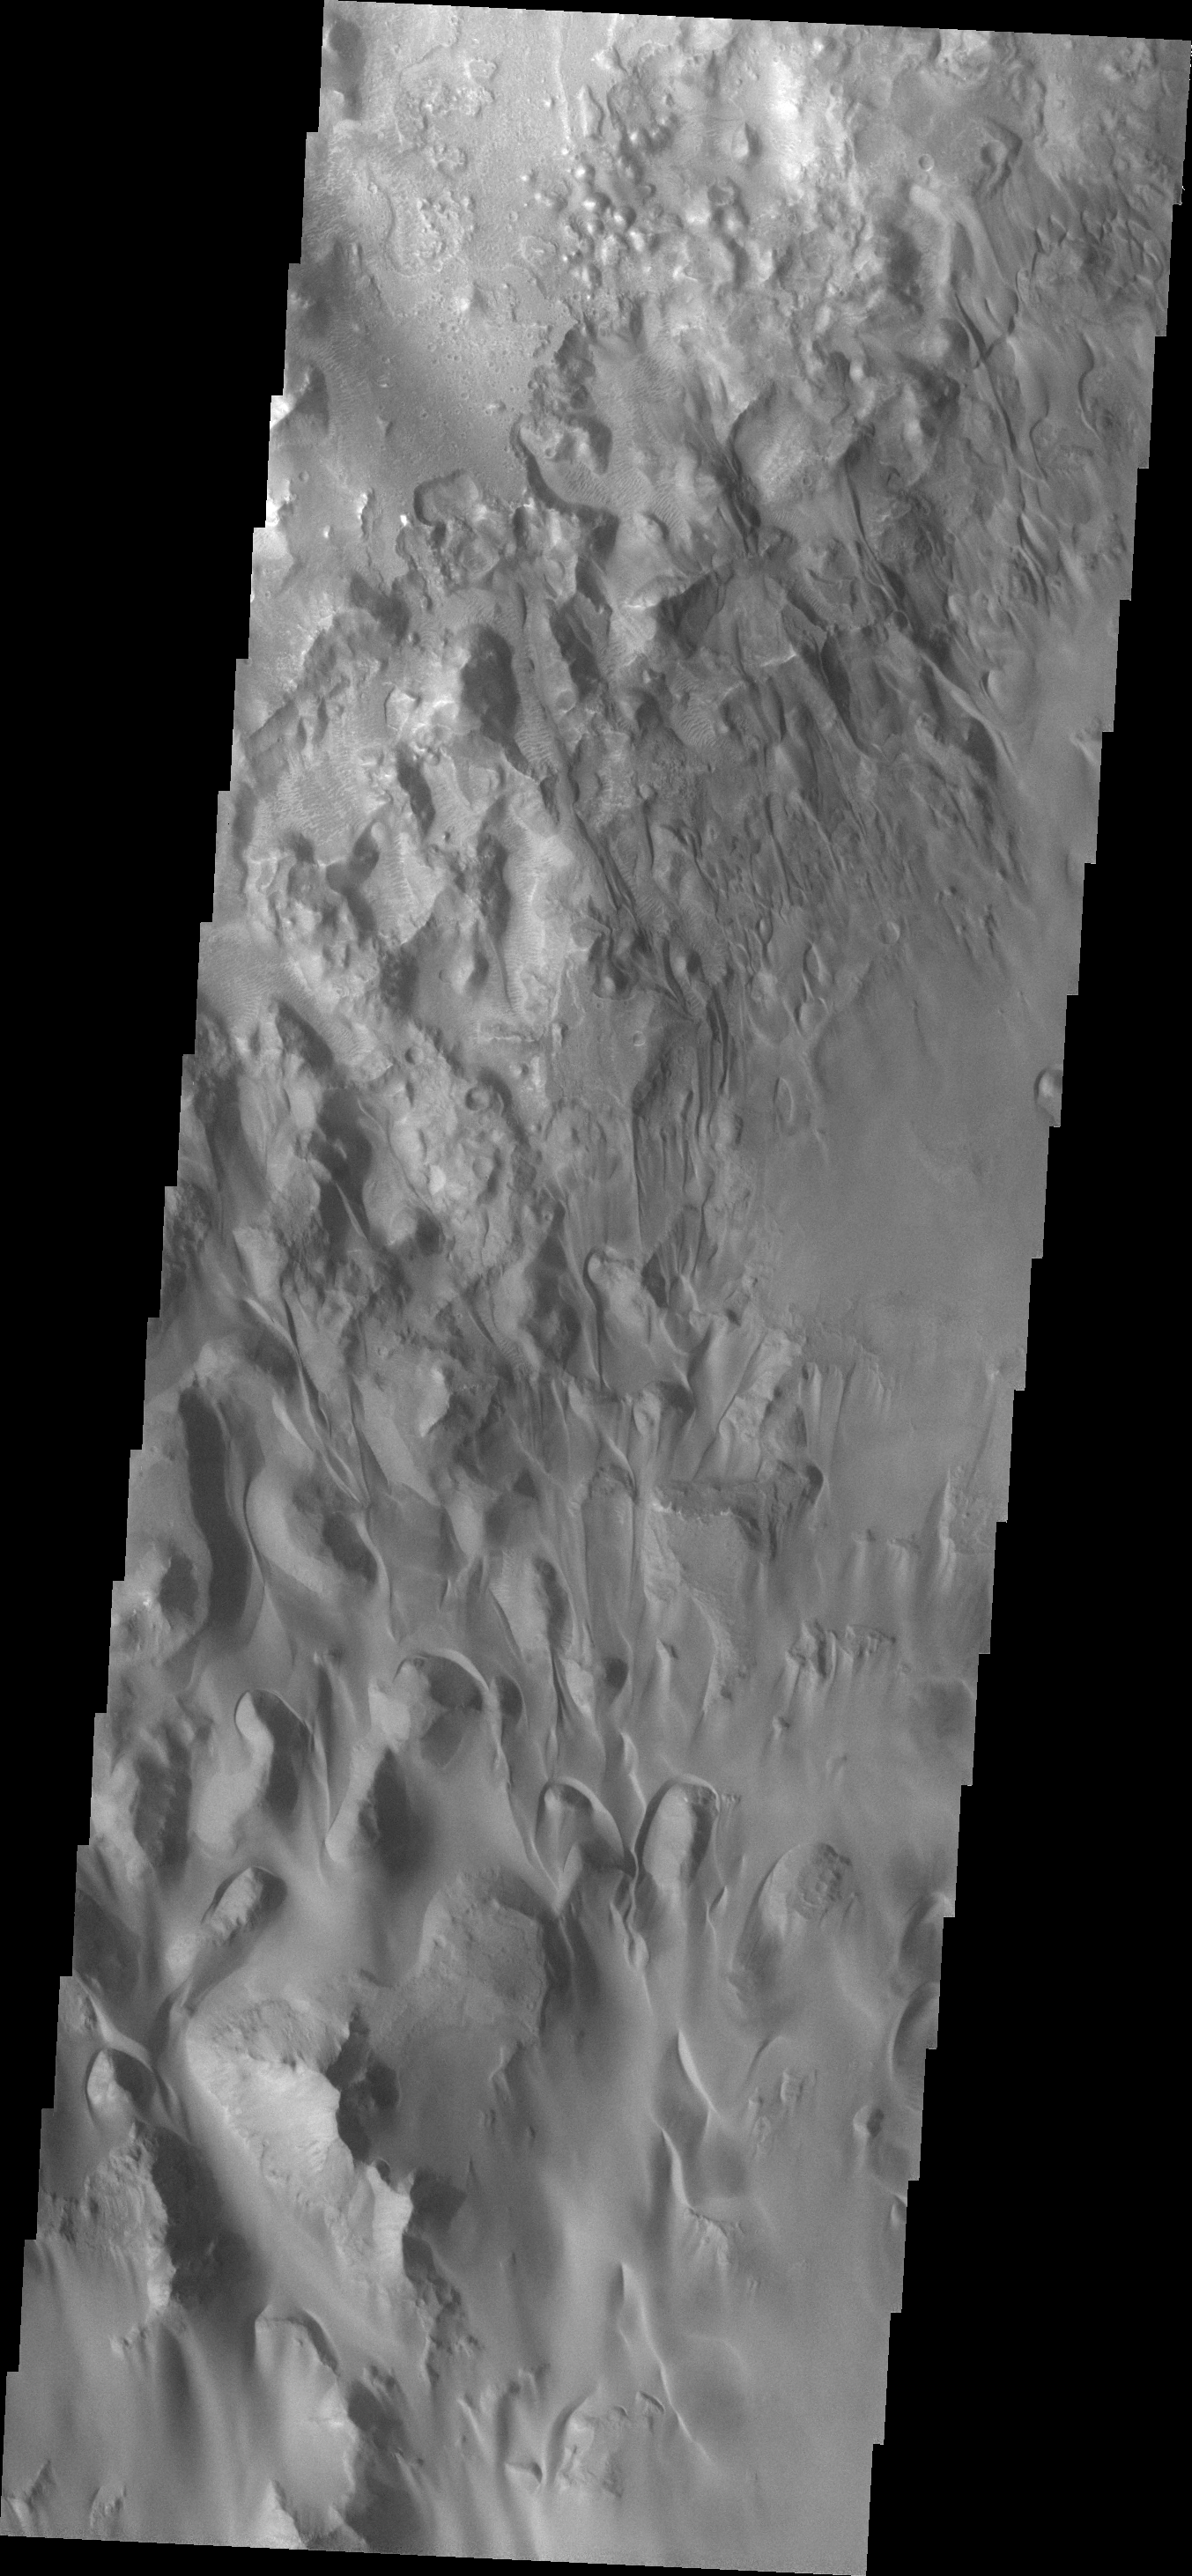

Juventae Chasma

Sand is common in this region of Juventae Chasma.

Credit: NASA/JPL/ASU